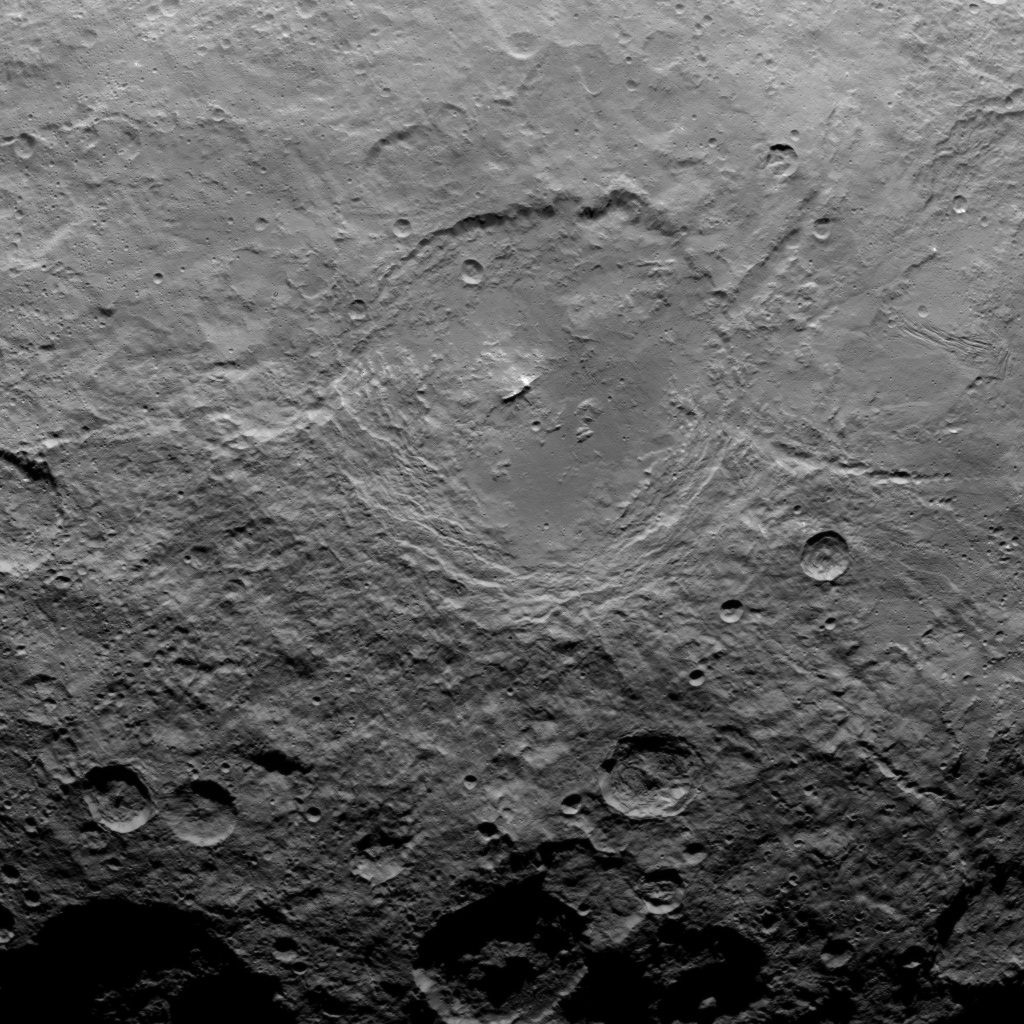

Dawn Survey Orbit Image 7

This image, taken by NASA’s Dawn spacecraft, shows dwarf planet Ceres from an altitude of 2,700 miles (4,400 kilometers). The image, with a resolution of 1,400 feet (410 meters) per pixel, was taken on June 9, 2015.

Dawn’s mission is managed by JPL for NASA’s Science Mission Directorate in Washington. Dawn is a project of the directorate’s Discovery Program, managed by NASA’s Marshall Space Flight Center in Huntsville, Alabama. UCLA is responsible for overall Dawn mission science. Orbital ATK, Inc., in Dulles, Virginia, designed and built the spacecraft. The German Aerospace Center, the Max Planck Institute for Solar System Research, the Italian Space Agency and the Italian National Astrophysical Institute are international partners on the mission team.

Credit: NASA/JPL-Caltech/UCLA/MPS/DLR/IDA